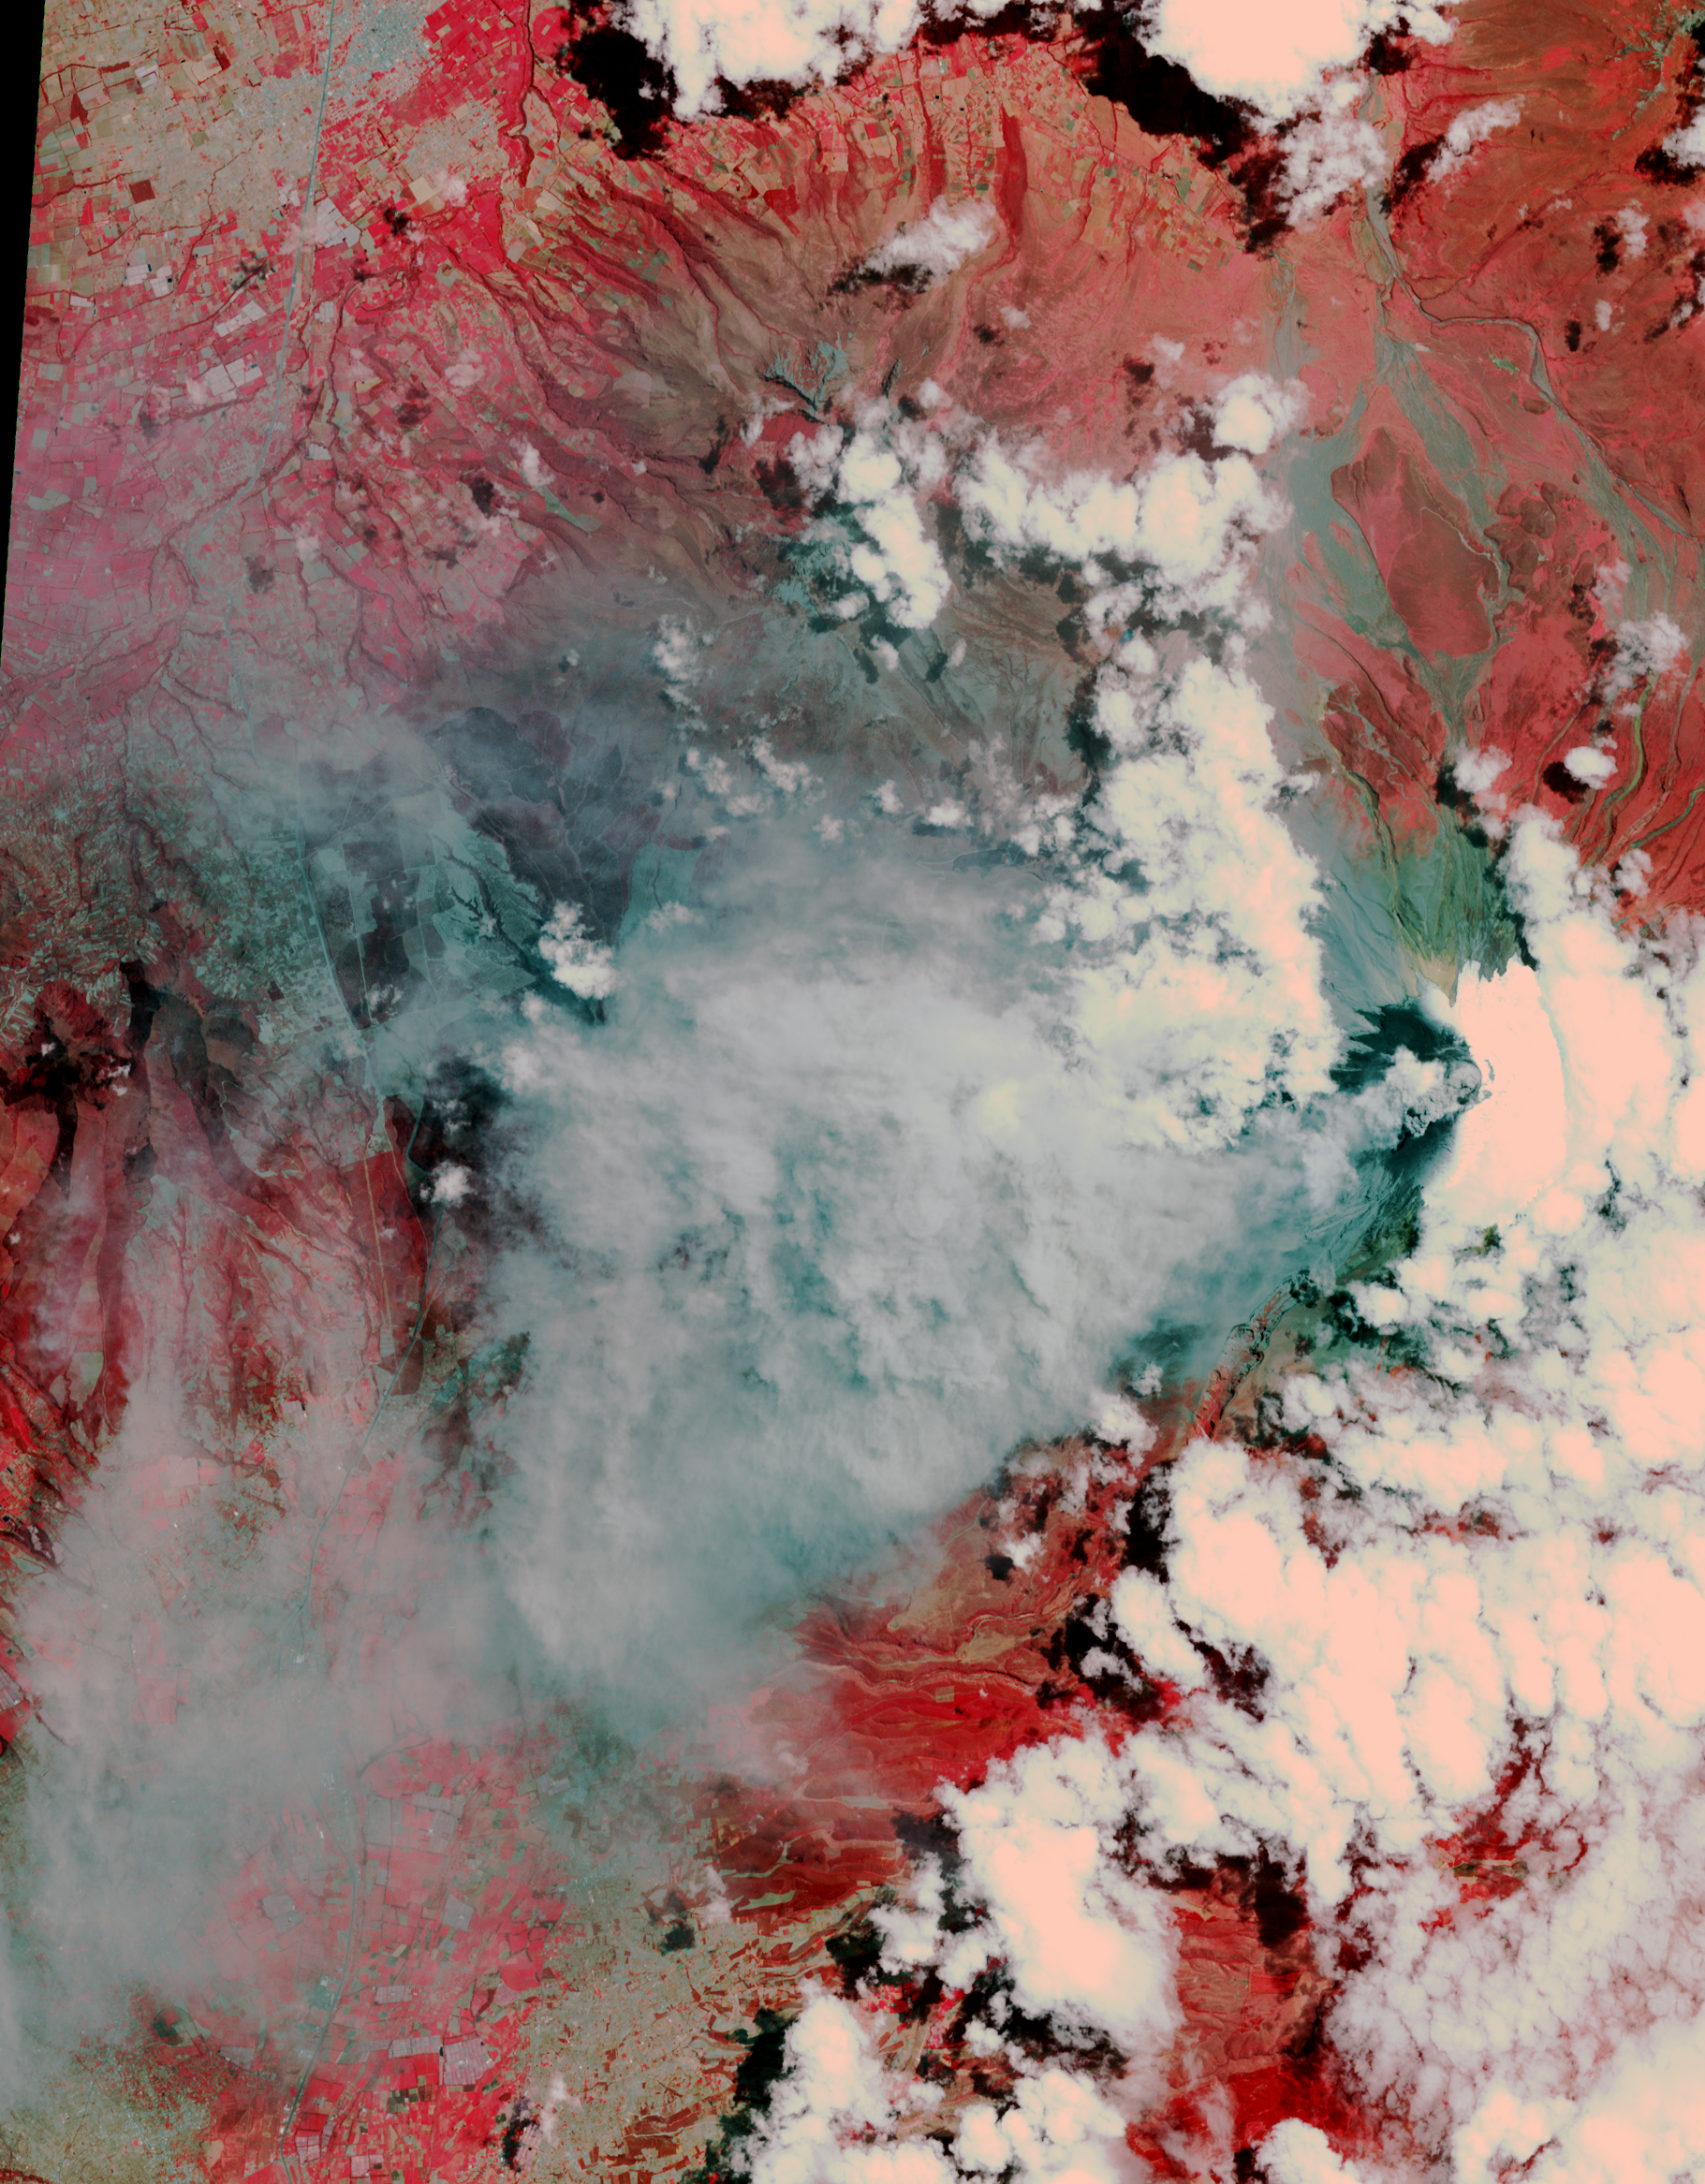

Angry Ecuadorian Volcano Imaged by NASA Spacecraft

Thermal Infrared Composite

After lying dormant for 70 years, Cotopaxi volcano in Ecuador started erupting the week of Aug. 17, 2015, sending up huge columns of ash that affected towns in the region, including the capital city Quito 31 miles (50 kilometers) away. On Aug. 22, when these images were captured by the Advanced Spaceborne Thermal Emission and Reflection Radiometer (ASTER) instrument on NASA’s Terra spacecraft, a gray eruption column could be seen above the volcano on the right-center of the image (vegetation is shown in shades of red). The ash is being dispersed by the winds in a triangular pattern to the west. The thermal infrared composite image reveals that the material is ash (identifiable by the magenta and purple colors), with little water vapor or sulfur dioxide. The image covers an area of 17 by 24 miles (27 by 39 kilometers), and is located at 0.8 degrees south, 78.5 degrees west.

With its 14 spectral bands from the visible to the thermal infrared wavelength region and its high spatial resolution of 15 to 90 meters (about 50 to 300 feet), ASTER images Earth to map and monitor the changing surface of our planet. ASTER is one of five Earth-observing instruments launched Dec. 18, 1999, on Terra. The instrument was built by Japan’s Ministry of Economy, Trade and Industry. A joint U.S./Japan science team is responsible for validation and calibration of the instrument and data products.

The broad spectral coverage and high spectral resolution of ASTER provides scientists in numerous disciplines with critical information for surface mapping and monitoring of dynamic conditions and temporal change. Example applications are: monitoring glacial advances and retreats; monitoring potentially active volcanoes; identifying crop stress; determining cloud morphology and physical properties; wetlands evaluation; thermal pollution monitoring; coral reef degradation; surface temperature mapping of soils and geology; and measuring surface heat balance.

The U.S. science team is located at NASA’s Jet Propulsion Laboratory, Pasadena, Calif. The Terra mission is part of NASA’s Science Mission Directorate, Washington, D.C.

Credit: NASA/GSFC/METI/ERSDAC/JAROS, and U.S./Japan ASTER Science Team